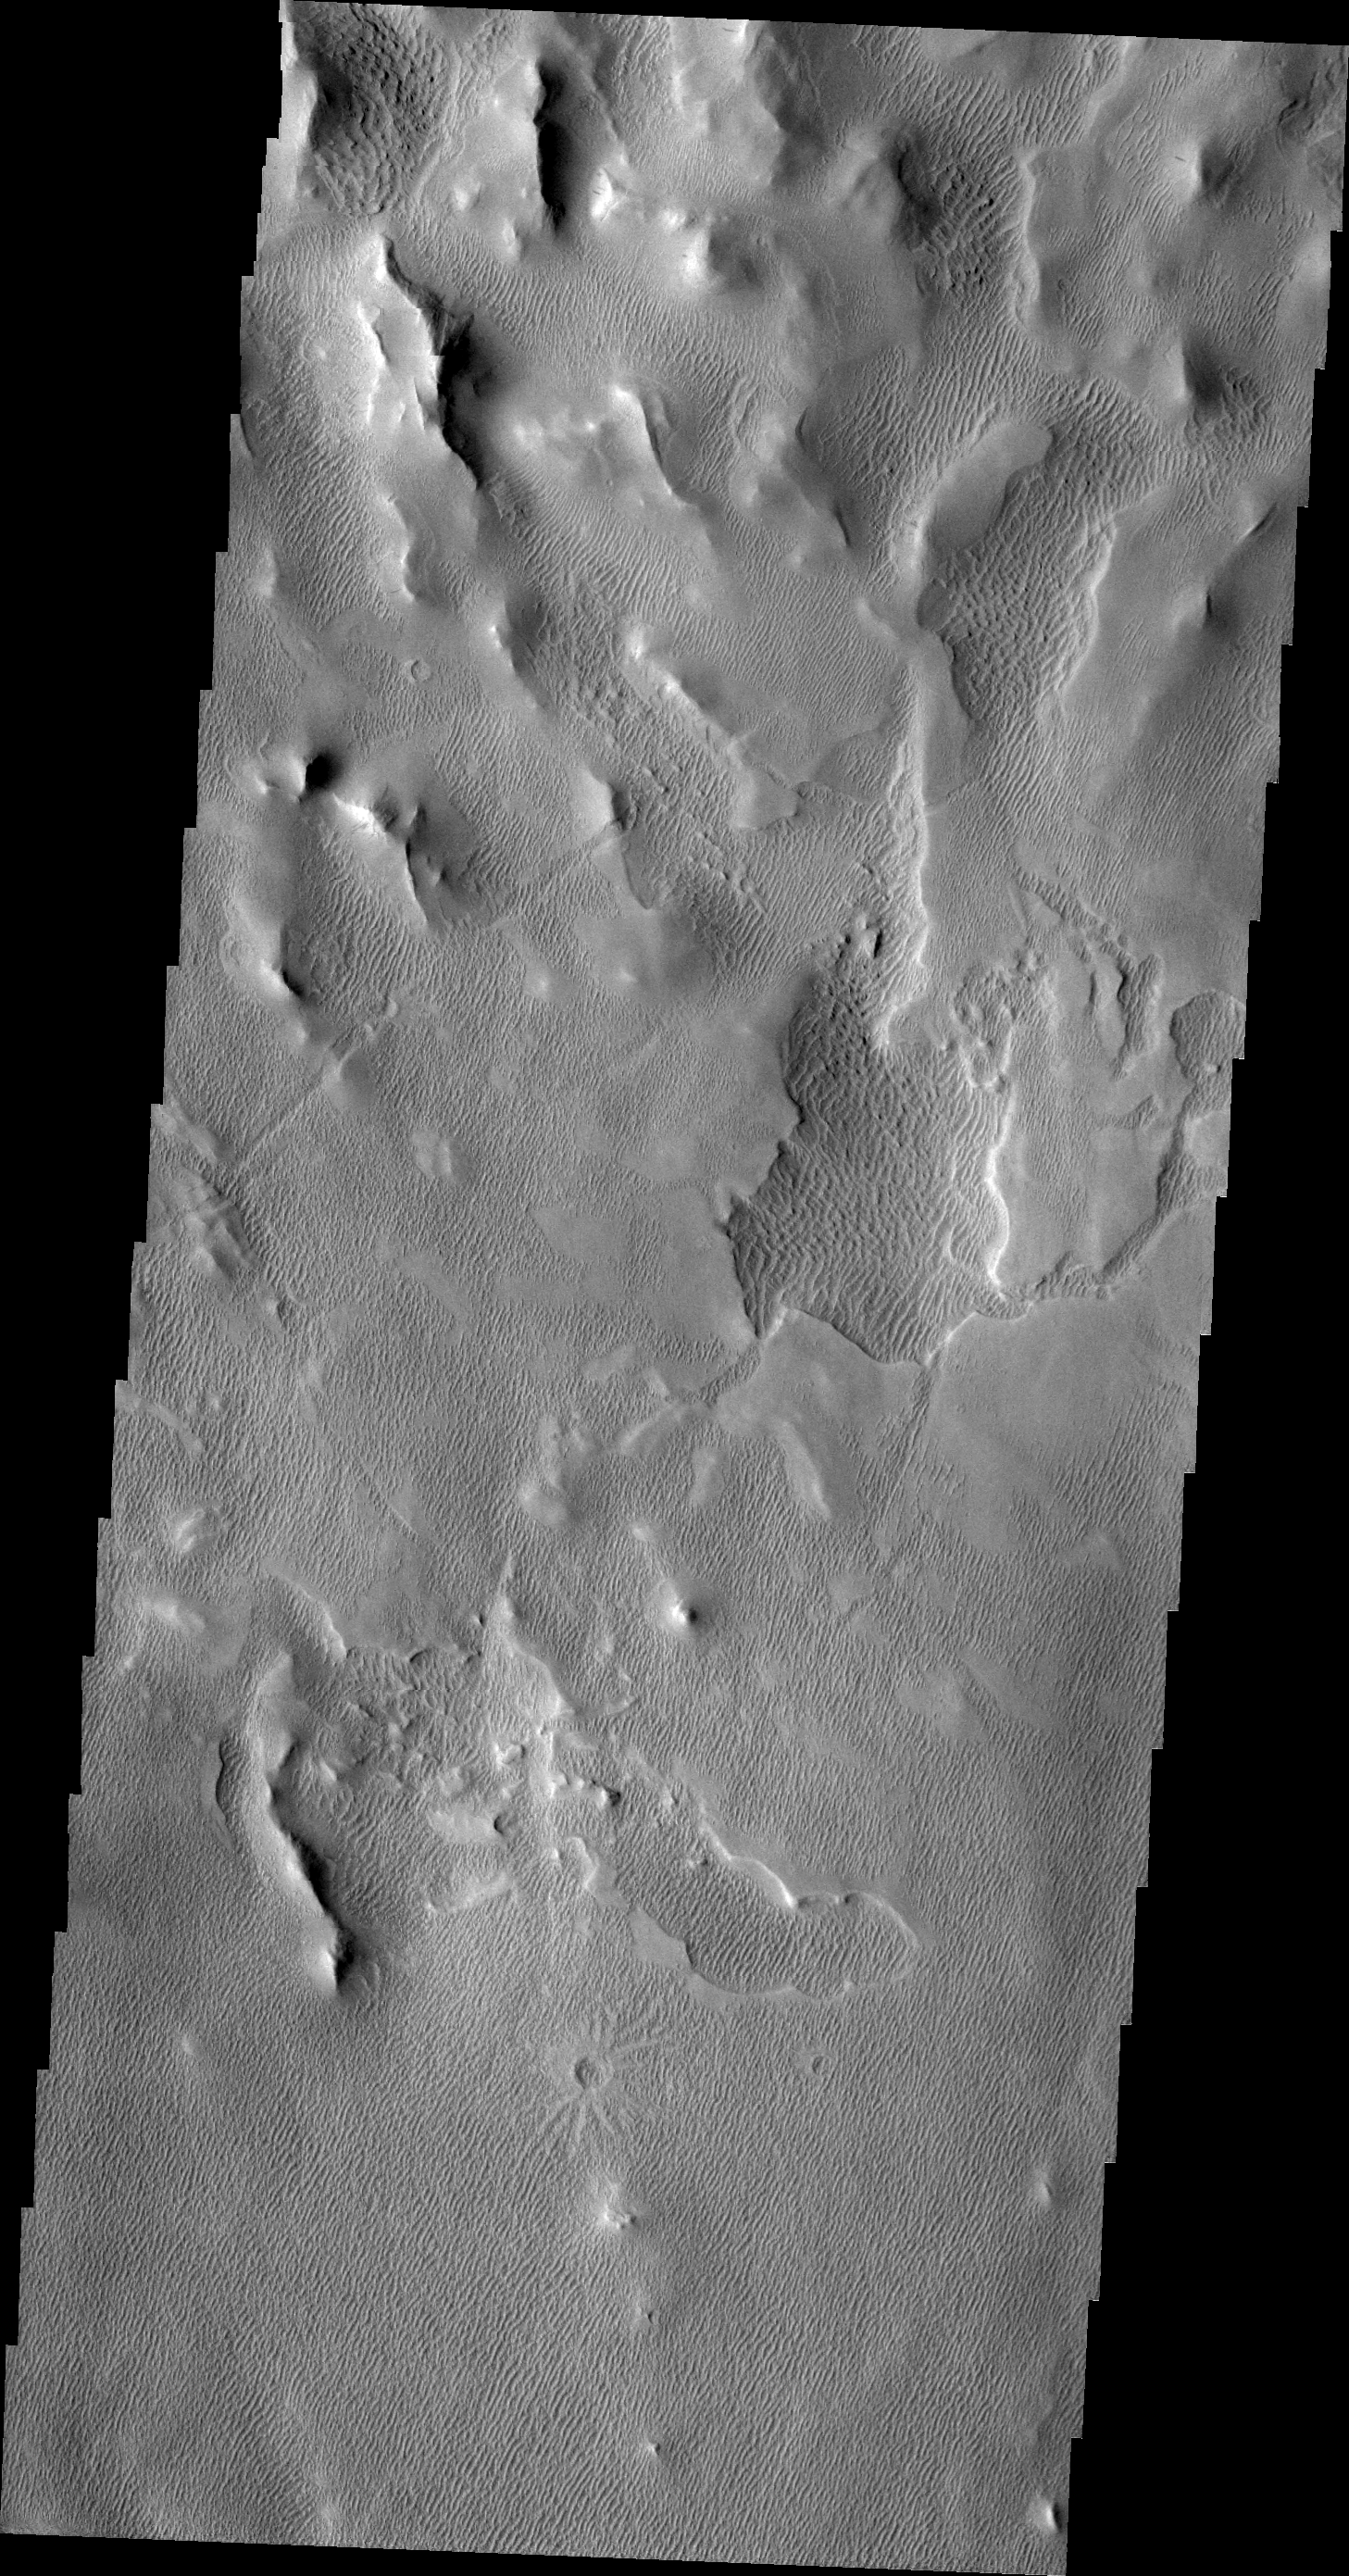

Wind Power

This VIS image of an area south of Olympus Mons shows a region where the wind has been an active agent in modifying the surface. Small linear dunes cover the surface in this image.

Image information: VIS instrument. Latitude 8.3N, Longitude 228.0E. 21 meter/pixel resolution.

Please see the THEMIS Data Citation Note for details on crediting THEMIS images.

Note: this THEMIS visual image has not been radiometrically nor geometrically calibrated for this preliminary release. An empirical correction has been performed to remove instrumental effects. A linear shift has been applied in the cross-track and down-track direction to approximate spacecraft and planetary motion. Fully calibrated and geometrically projected images will be released through the Planetary Data System in accordance with Project policies at a later time.

NASA’s Jet Propulsion Laboratory manages the 2001 Mars Odyssey mission for NASA’s Office of Space Science, Washington, D.C. The Thermal Emission Imaging System (THEMIS) was developed by Arizona State University, Tempe, in collaboration with Raytheon Santa Barbara Remote Sensing. The THEMIS investigation is led by Dr. Philip Christensen at Arizona State University. Lockheed Martin Astronautics, Denver, is the prime contractor for the Odyssey project, and developed and built the orbiter. Mission operations are conducted jointly from Lockheed Martin and from JPL, a division of the California Institute of Technology in Pasadena.

Credit: NASA/JPL/ASU